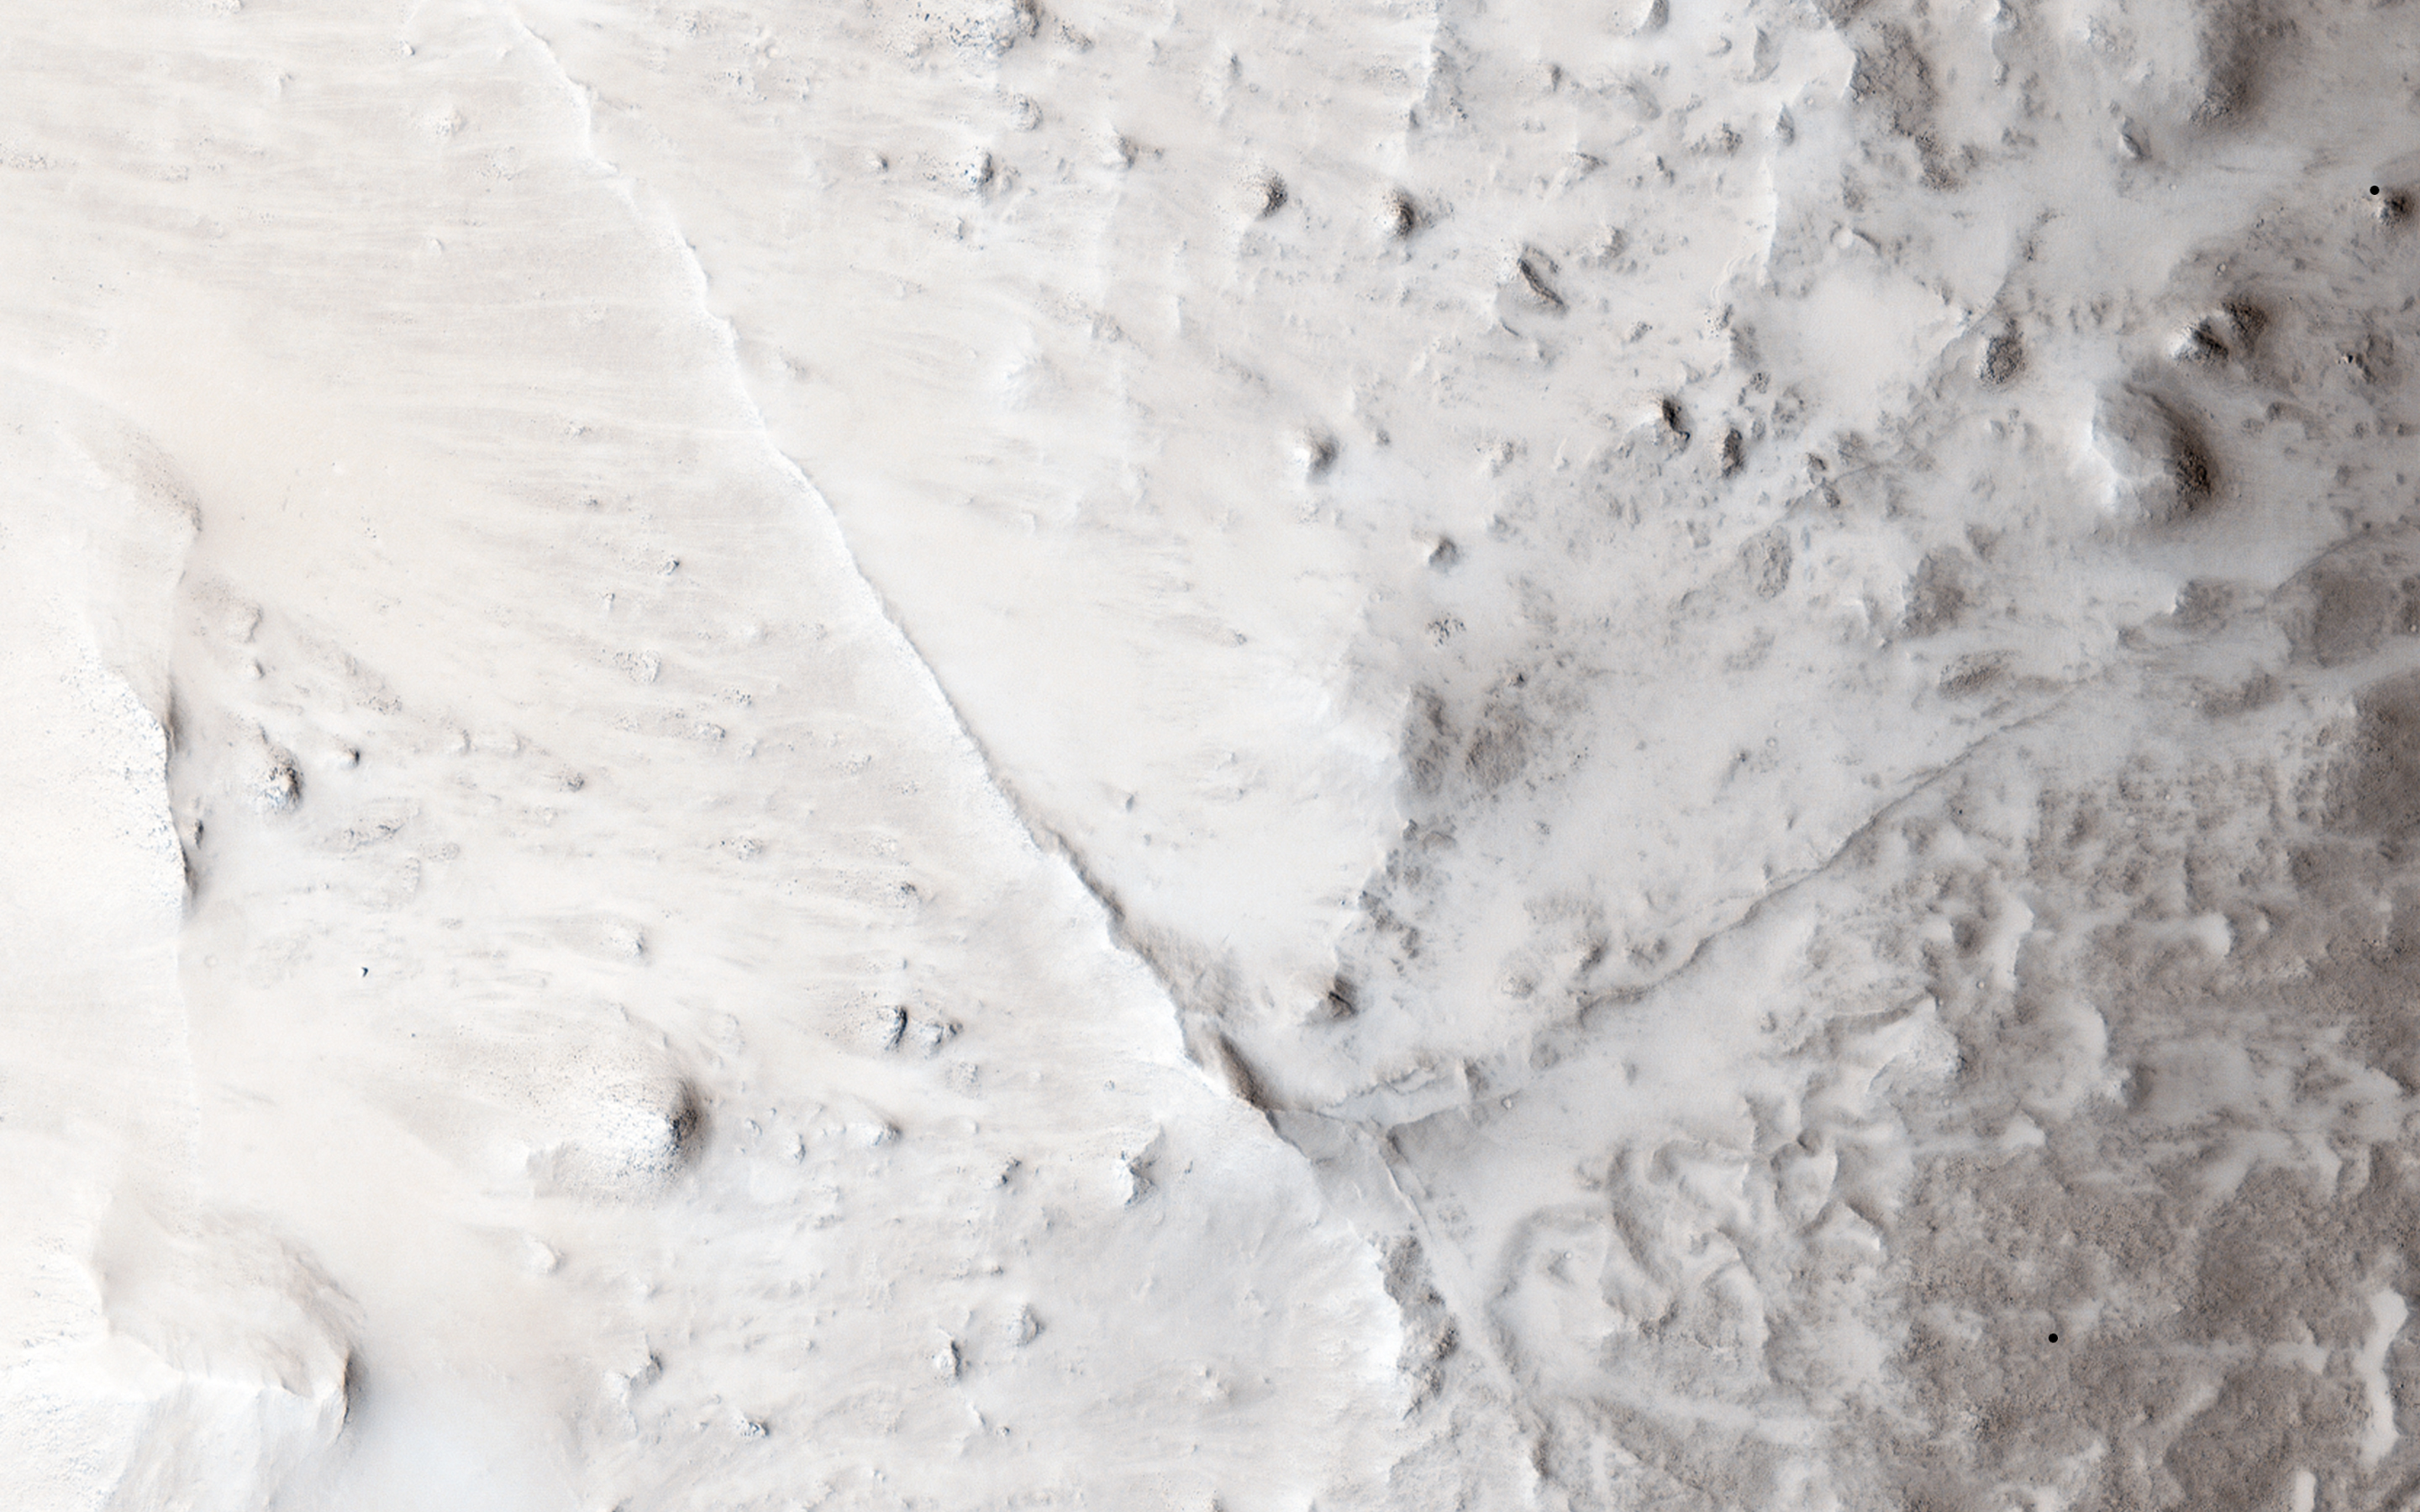

Linear Ridges

Straight and meandering thin ridges are periodically found on Mars. Such ridges can form in a variety of ways.

Rivers beneath glaciers can deposit rocks and sand leaving a raised ridge, called an esker, when the glacier retreats. Sometimes sandy river beds can become cemented by minerals. Later when the river is gone and the uncemented soils next to the old river bed are eroded more easily, the old river bed itself is left standing.

In this observation, relatively straight and narrow ridges are found crisscrossing the slopes between rocky mesas and adjacent valleys. That these ridges extend along steep slopes is unlike the water-born ridges mentioned above. Additionally, some ridges appear to connect through the mesa and extend also down the opposite slope. These features of the ridges suggest that they cut deep into the interior of the mesas.

A ridge of volcanic rock called a dike occurs when magma is squeezed into a deep fracture in the surrounding rock and upward to (or near) the surface. This magma cools and solidifies into a strong rock that resists erosion better than the fracture rock the magma squeezed into earlier. When erosion of these rocks occurs, the harder volcanic rock is left standing as a ridge and reveals the underground plumbing system of the volcanic vent.

HiRISE is one of six instruments on NASA’s Mars Reconnaissance Orbiter. The University of Arizona, Tucson, operates the orbiter’s HiRISE camera, which was built by Ball Aerospace & Technologies Corp., Boulder, Colo. NASA’s Jet Propulsion Laboratory, a division of the California Institute of Technology in Pasadena, manages the Mars Reconnaissance Orbiter Project for the NASA Science Mission Directorate, Washington.

Credit: NASA/JPL-Caltech/Univ. of Arizona